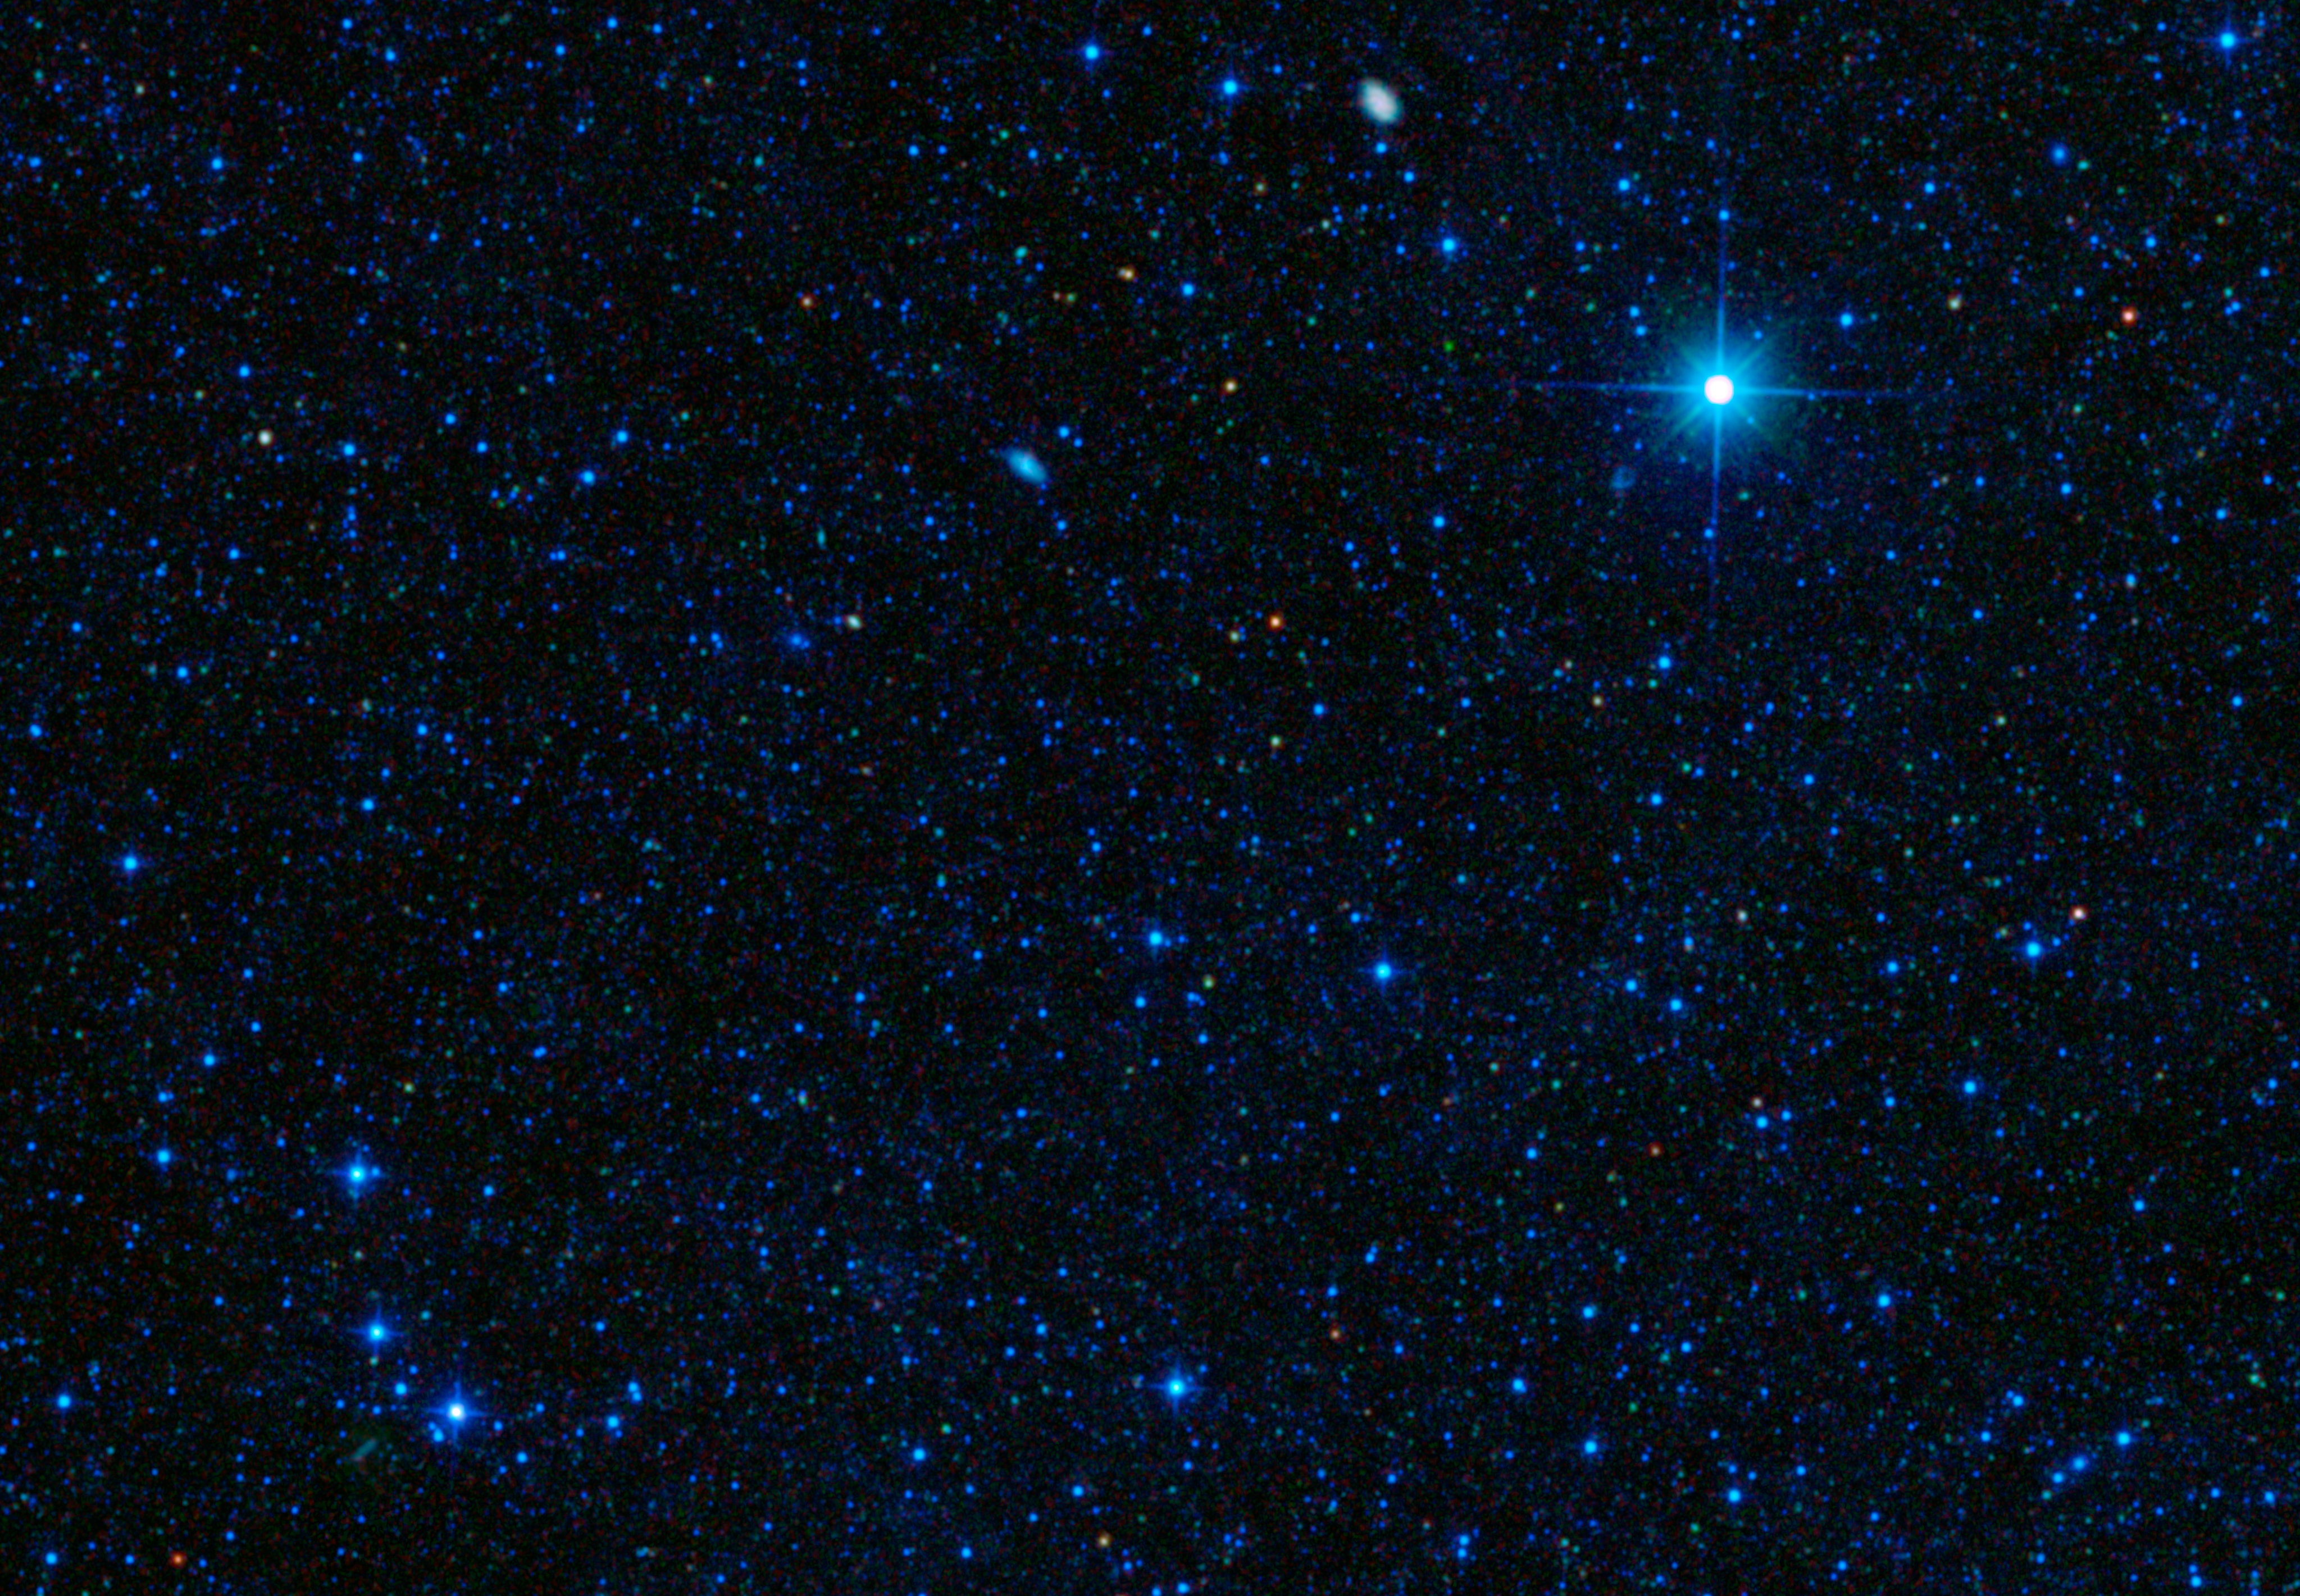

Galaxy Packs Big Star-Making Punch

The tiny red spot in this image is one of the most efficient star-making galaxies ever observed, converting gas into stars at the maximum possible rate. The galaxy is shown here in an image from NASA’s Wide-field Infrared Survey Explorer (WISE), which first spotted the rare galaxy in infrared light.

Visible-light observations from NASA’s Hubble Space Telescope (inset) reveal that the starlight in this galaxy is extraordinarily compact, with most of the light emitted by a region just a fraction of the size of the Milky Way galaxy. Within that tiny region, stars are forming at a rate hundreds of times that of our galaxy.

Astronomers have combined these star-formation and size measurements from WISE and Hubble, with a measurement of the amount of gas — fuel for star formation — from the IRAM Plateau de Bure interferometer to confirm that SDSSJ1504+54 is forming stars at the maximum theoretical rate. This is a case of star formation at its most extreme.

NASA’s Jet Propulsion Laboratory, Pasadena, Calif., manages, and operated WISE for NASA’s Science Mission Directorate. The spacecraft was put into hibernation mode after it scanned the entire sky twice, completing its main objectives. Edward Wright is the principal investigator and is at UCLA. The mission was selected competitively under NASA’s Explorers Program managed by the agency’s Goddard Space Flight Center in Greenbelt, Md. The science instrument was built by the Space Dynamics Laboratory in Logan, Utah. The spacecraft was built by Ball Aerospace & Technologies Corp. in Boulder, Colo. Science operations and data processing take place at the Infrared Processing and Analysis Center at the California Institute of Technology in Pasadena. Caltech manages JPL for NASA.

Credit: NASA/JPL-Caltech/STScI/IRAM